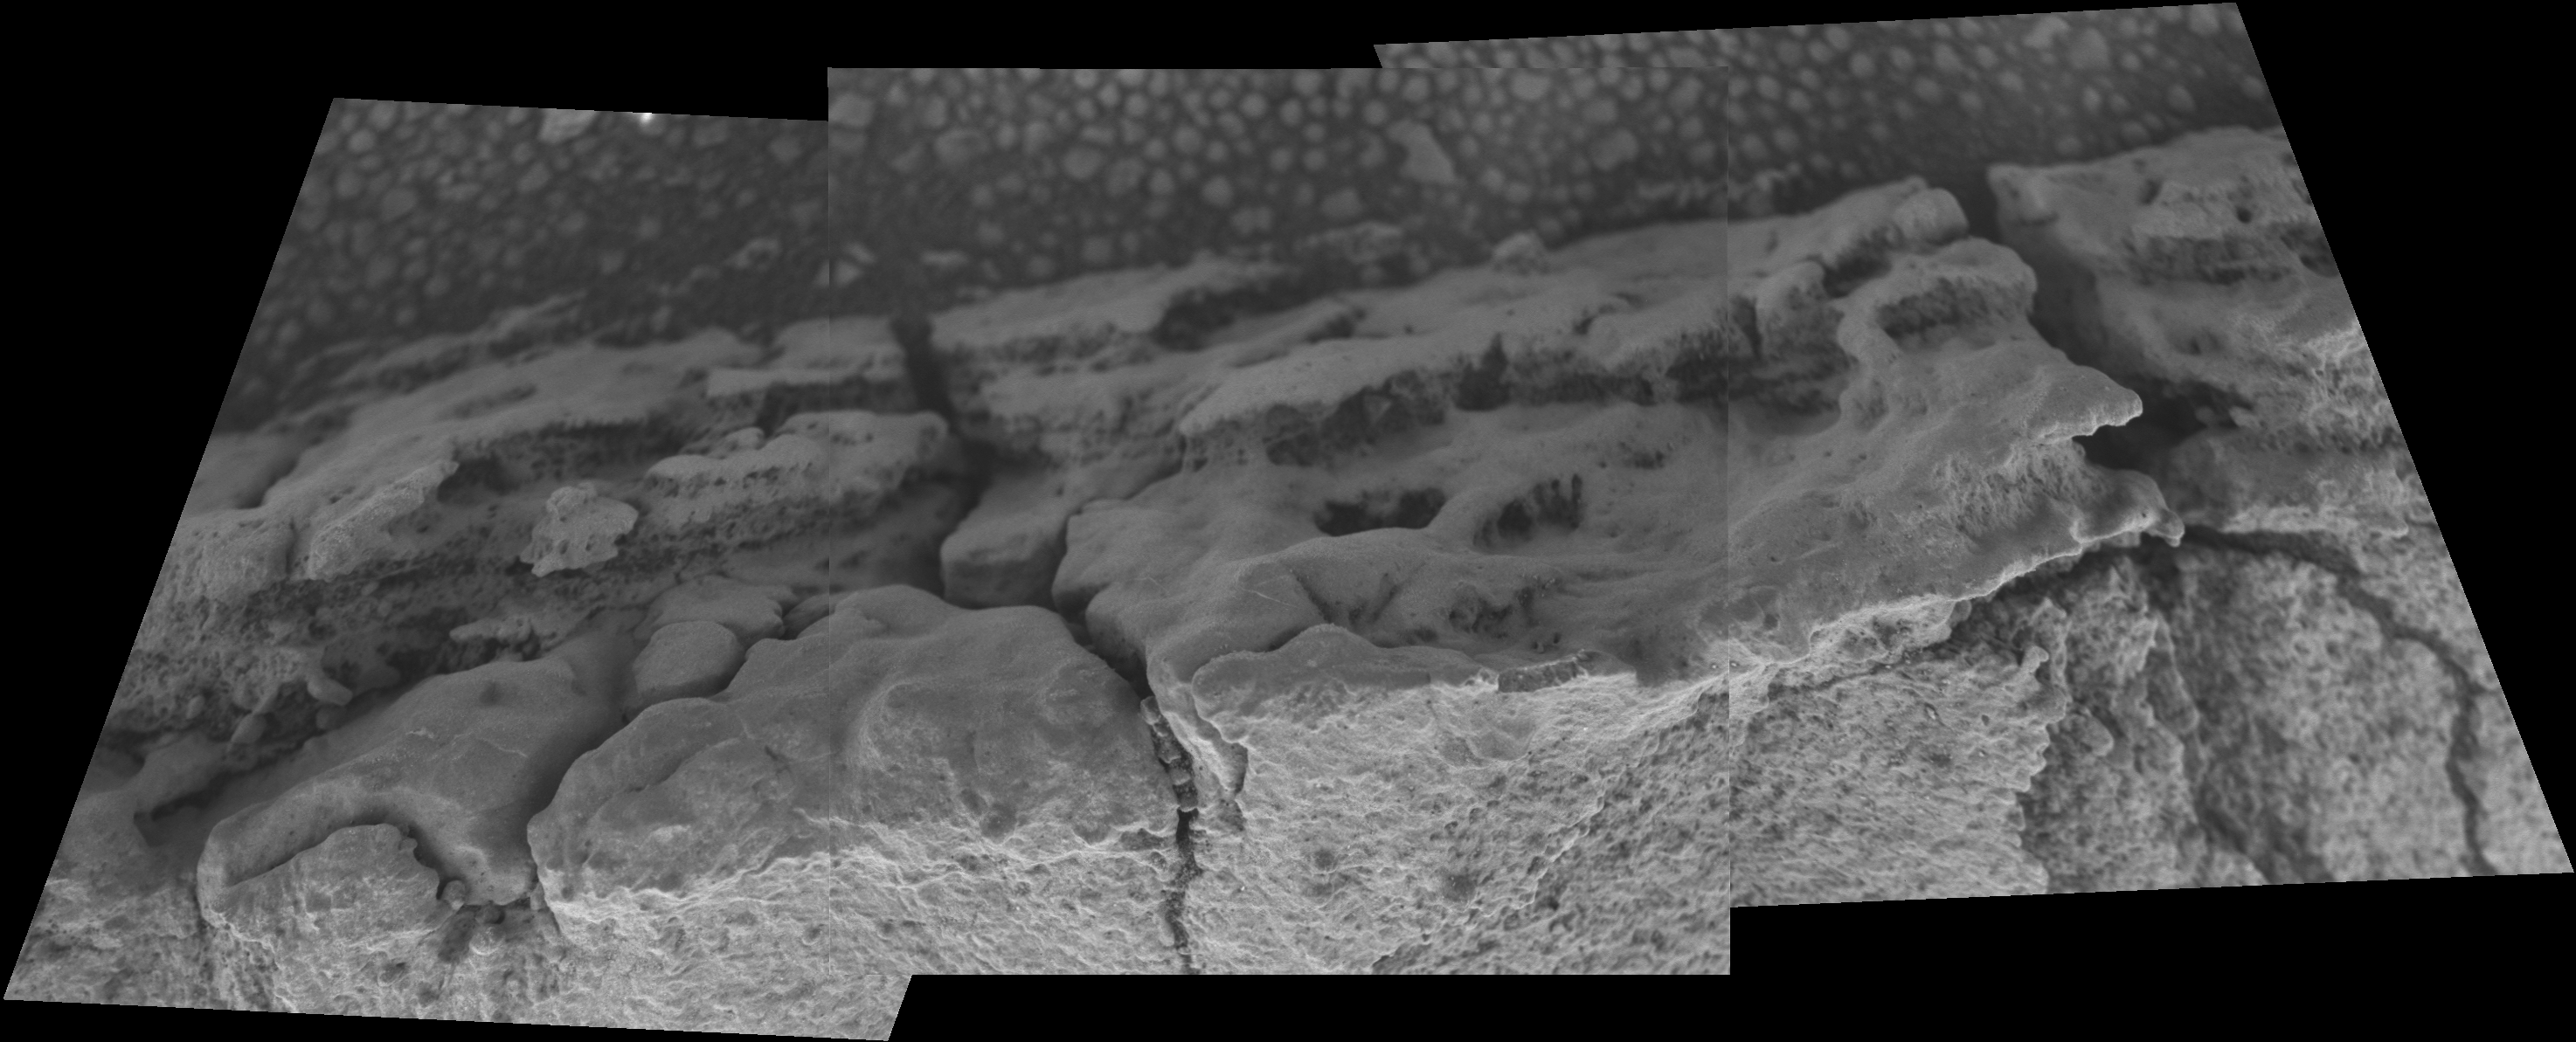

Revealing Roosevelt

This image mosaic from the microscopic imager aboard NASA’s Mars Exploration Rover Opportunity shows detailed structure of a small fin-like structure dubbed “Roosevelt,” which sticks out from the outcrop pavement at the edge of “Erebus Crater.”

Roosevelt lines a fracture in the local pavement and scientists hypothesize that it is a fracture fill, formed by water that percolated through the fracture. This would mean the feature is younger than surrounding rocks and, therefore, might provide evidence of water that was present some time after the formation of Meridiani Planum sedimentary rocks.

The image shows fine laminations (layers about 1 millimeter or .04 inch thick) that run parallel to the axis of the fin. Some of the textures visible in the image likely indicate that minerals precipitated from the outcrop rocks, but sediment grains are also apparent.

The three frames combined into this mosaic were taken during Opportunity’s 727th Martian day, or sol (Feb. 8, 2006). In subsequent days, the rover completed textural and chemical inspection of Roosevelt to help the science team understand this structure’s significance for Martian history.

Credit: NASA/JPL/Cornell/USGS